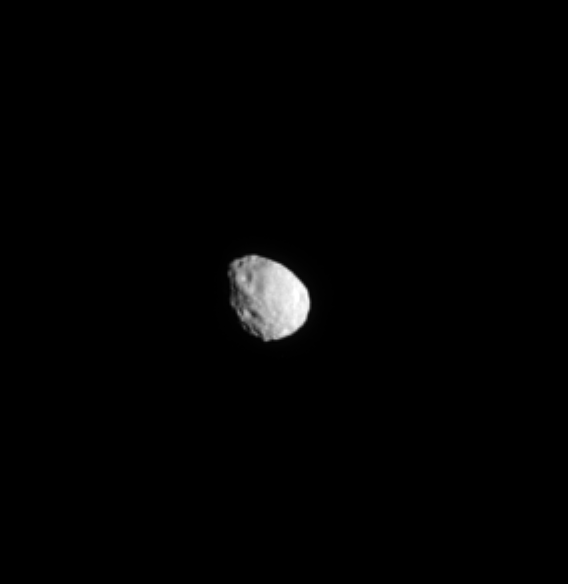

Craters on Janus

From hundreds of thousands of kilometers away, the Cassini spacecraft spies craters on the surface of the moon Janus.

This view looks toward the Saturn-facing side of Janus (179 kilometers, or 111 miles across). North on Janus is up and rotated 27 degrees to the right. The image was taken in green light with the Cassini spacecraft narrow-angle camera on May 25, 2009.

Scale in the original image was 4 kilometers (3 miles) per pixel. The image has been magnified by a factor of two and contrast-enhanced to aid visibility. The view was acquired at a distance of approximately 730,000 kilometers (454,000 miles) from Janus and at a Sun-Janus-spacecraft, or phase, angle of 38 degrees.

The Cassini-Huygens mission is a cooperative project of NASA, the European Space Agency and the Italian Space Agency. The Jet Propulsion Laboratory, a division of the California Institute of Technology in Pasadena, manages the mission for NASA’s Science Mission Directorate, Washington, D.C. The Cassini orbiter and its two onboard cameras were designed, developed and assembled at JPL. The imaging operations center is based at the Space Science Institute in Boulder, Colo.

Credit: NASA/JPL/Space Science Institute